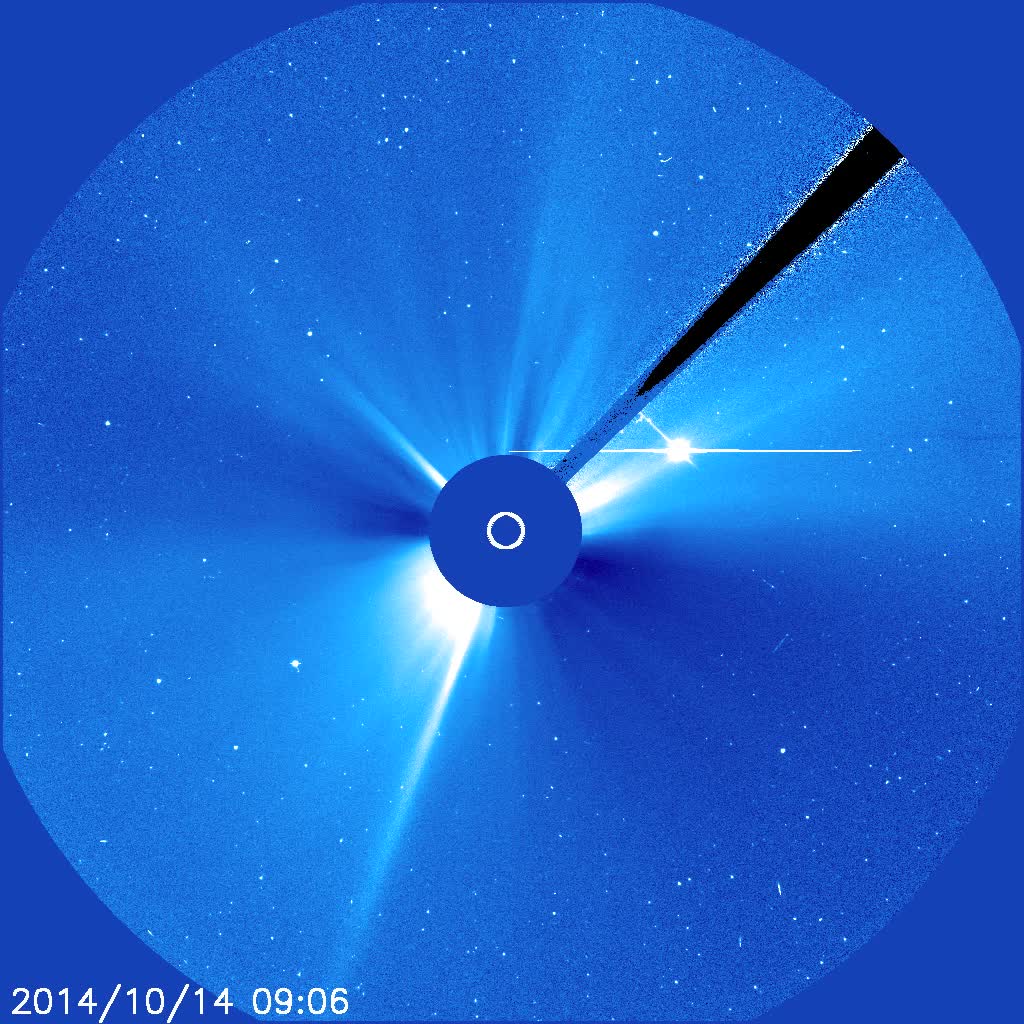

Far-Side Halo Outburst

The Sun blew out a powerful coronal mass ejection (CME) from just around the edge of the Sun (Oct. 14, 2014). The particle cloud expanded around all the Sun in a rough circle, hence the name 'halo' CME. This event was also associated with a fairly strong flare. The active region that was the source of these events is just rotating into view. Then, we can better observe its size and structure. The bright object to the right and just above the Sun is Venus now on the far side of the Sun.

Credit: NASA/ESA/SOHO